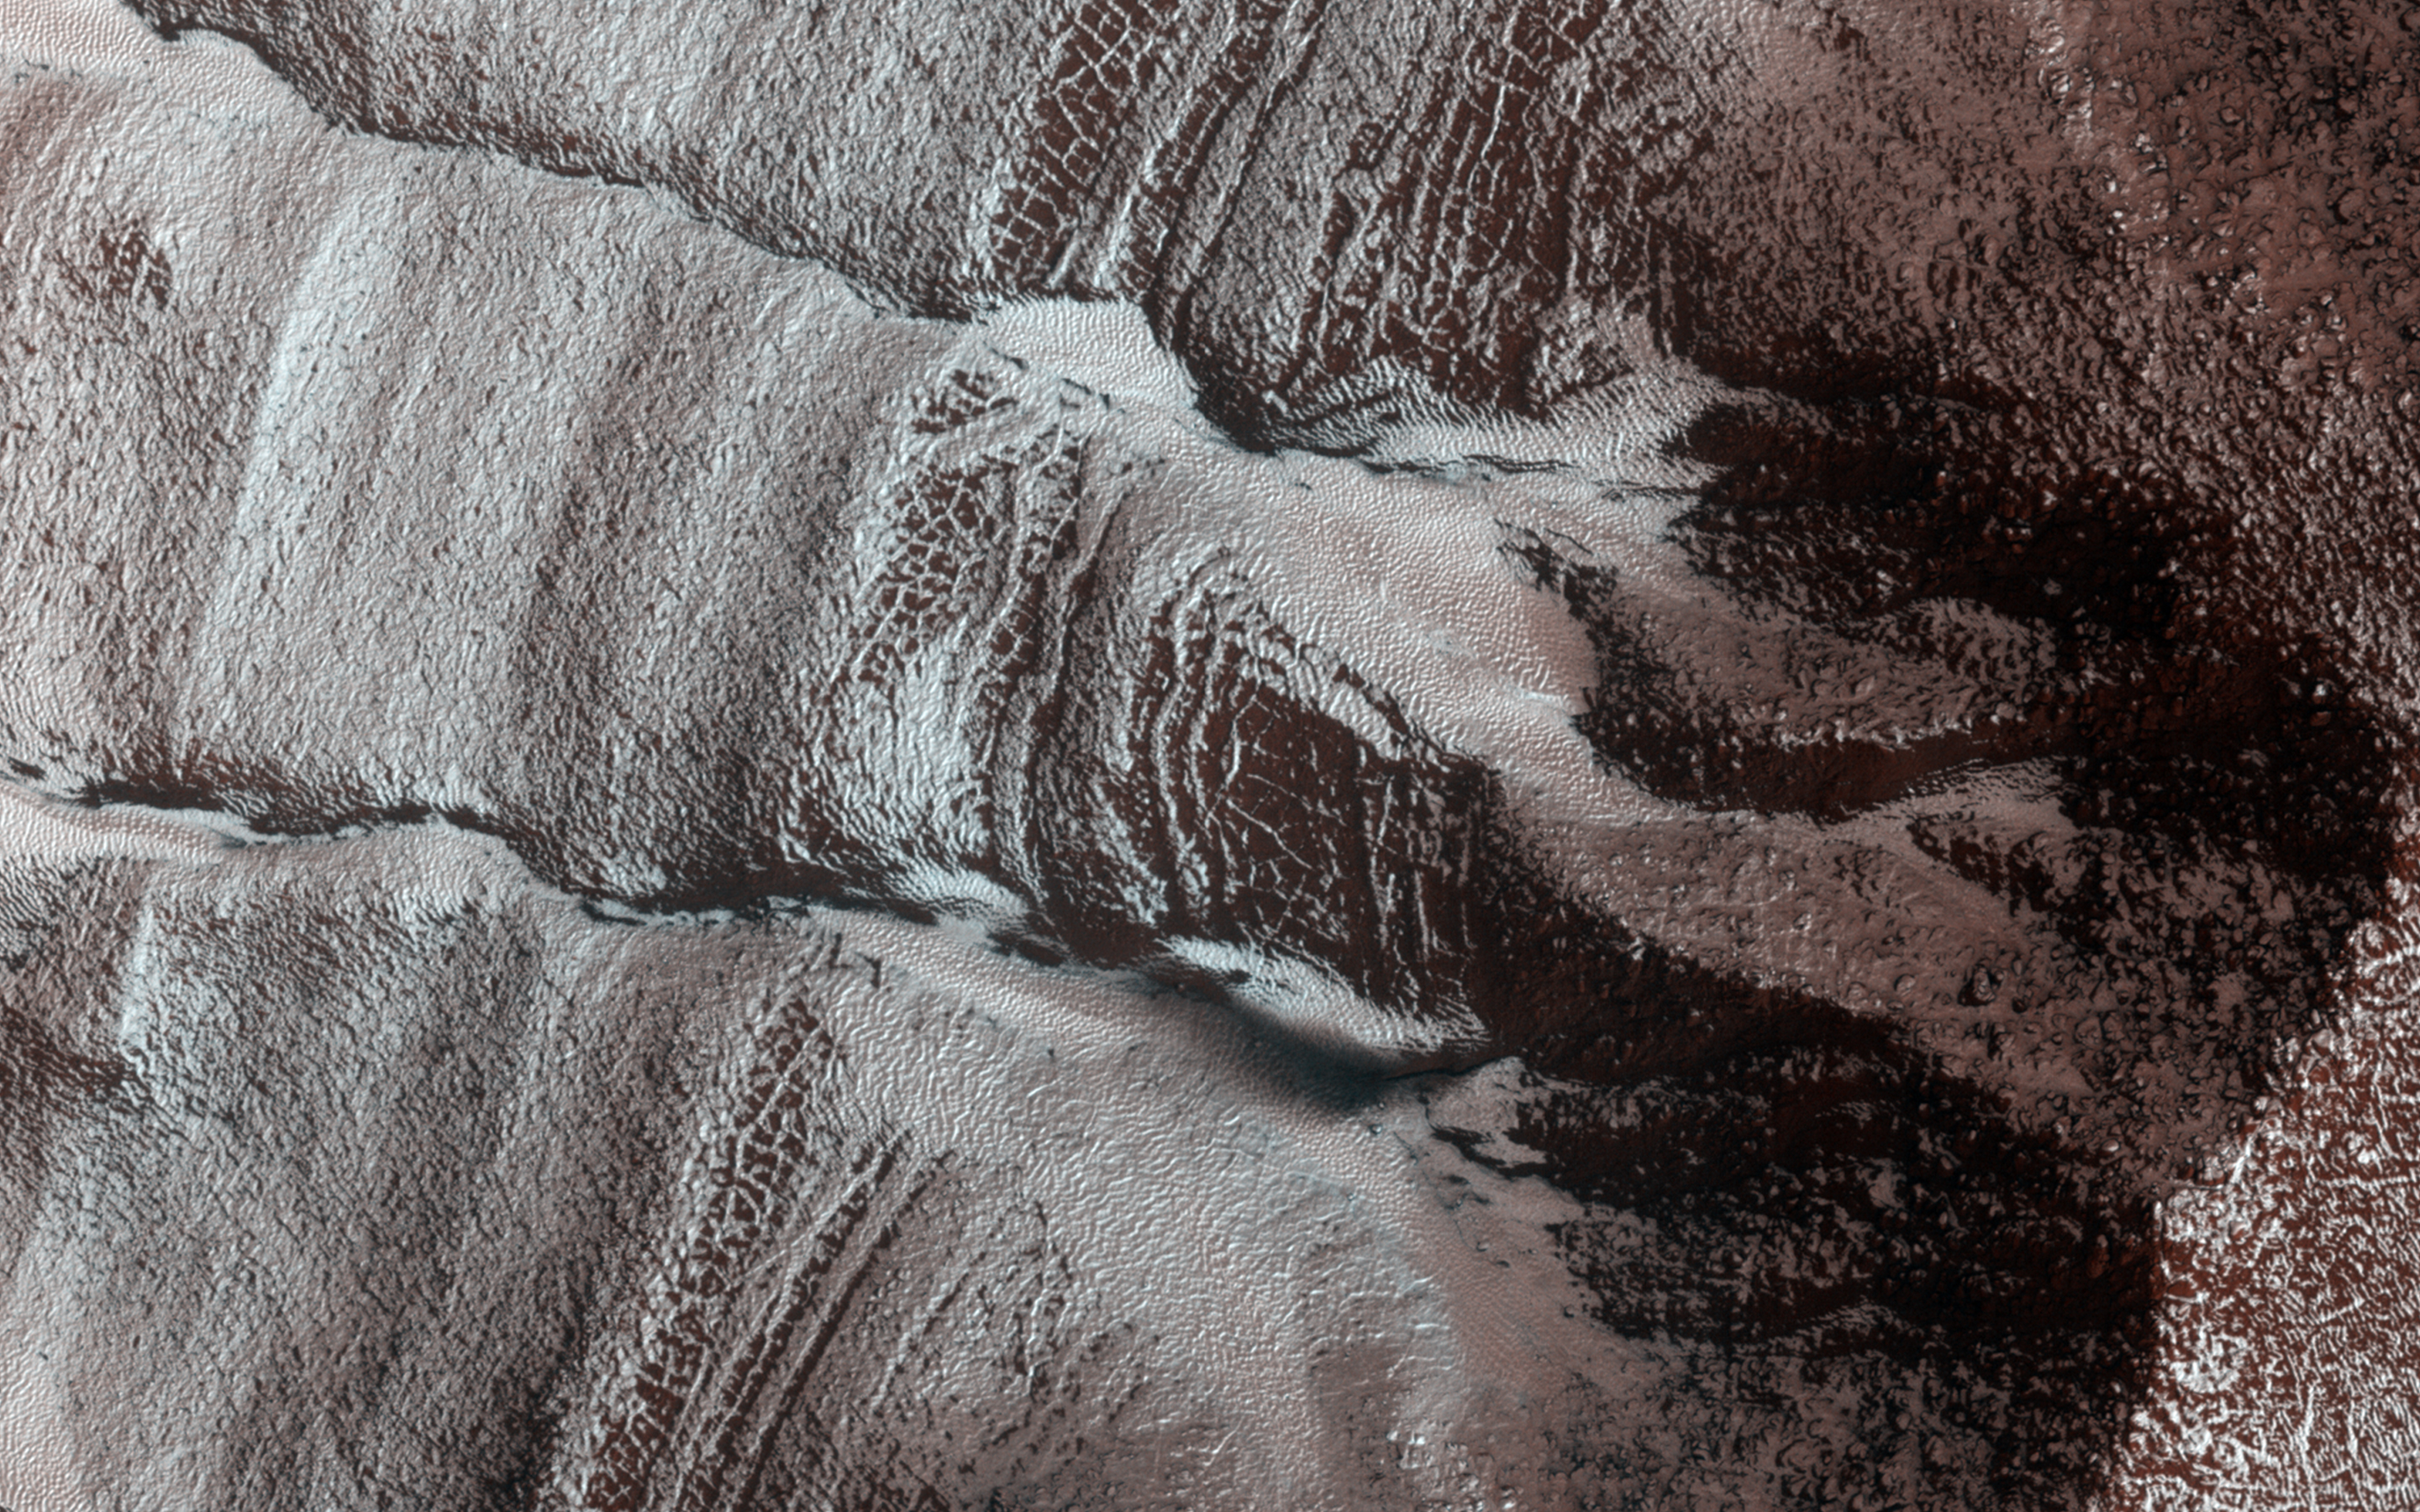

Frosted Gullies in a Central Pit

The frosted gullies in this observation are located along an irregularly shaped pit approximately 15 kilometers wide. The pit lies within an impact crater in Sisyphi Planum that is about 35 kilometers in diameter and is located northwards of the Southern polar layered deposits.

Carbon dioxide frost covers much of the region and helps to reveal subtle textures in the landscape. The layered sediment visible in the walls of the pit and in which these gullies formed likely originally filled much of the impact crater.

Evidence for a variety of processes abound in this region. The dark, low albedo spots along some of the gullies and on the frosted debris aprons, especially along the base of the layered terrain are likely areas of defrosting, where carbon dioxide frost sublimates during southern spring. Periglacial terrain forming polygonal patterns suggests that the region is rich in near surface ground ice and volatiles.

Ice-rich landslide-like forms and sinuous ridges running along the base of the pit wall are also common, owing to the unstableness of the layered sediment that comprises the pit walls.

HiRISE is one of six instruments on NASA’s Mars Reconnaissance Orbiter. The University of Arizona, Tucson, operates HiRISE, which was built by Ball Aerospace & Technologies Corp., Boulder, Colorado. NASA’s Jet Propulsion Laboratory, a division of the California Institute of Technology in Pasadena, manages the Mars Reconnaissance Orbiter Project for NASA’s Science Mission Directorate, Washington.

Credit: NASA/JPL-Caltech/University of Arizona